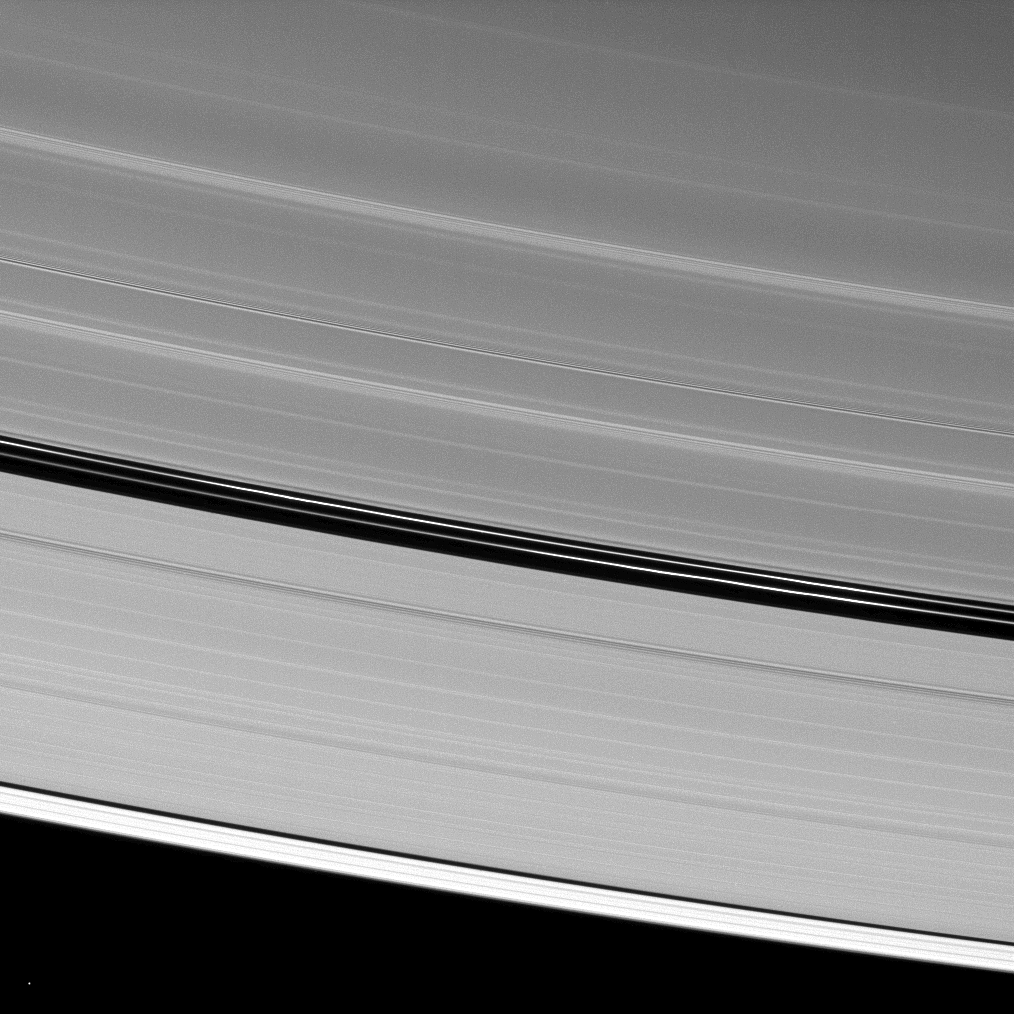

Encke Ringlets

Although Saturn’s moon Pan is absent from this image of the A ring’s Encke Gap, the moon’s handiwork is still displayed.

The two ringlets seen in the gap are maintained by the gravitational action of Pan (28 kilometers, or 17 miles across). To learn more about this process, see PIA07528.

The point of light near the bottom of the image is a star.

This view looks toward the unilluminated side of the rings from about 41 degrees above the ringplane. The image was taken in visible light with the Cassini spacecraft narrow-angle camera on April 17, 2009. The view was obtained at a distance of approximately 1.3 million kilometers (808,000 miles) from Saturn and at a Sun-Saturn-spacecraft, or phase, angle of 115 degrees. Image scale is 8 kilometers (5 miles) per pixel.

The Cassini-Huygens mission is a cooperative project of NASA, the European Space Agency and the Italian Space Agency. The Jet Propulsion Laboratory, a division of the California Institute of Technology in Pasadena, manages the mission for NASA’s Science Mission Directorate, Washington, D.C. The Cassini orbiter and its two onboard cameras were designed, developed and assembled at JPL. The imaging operations center is based at the Space Science Institute in Boulder, Colo.

Credit: NASA/JPL/Space Science Institute